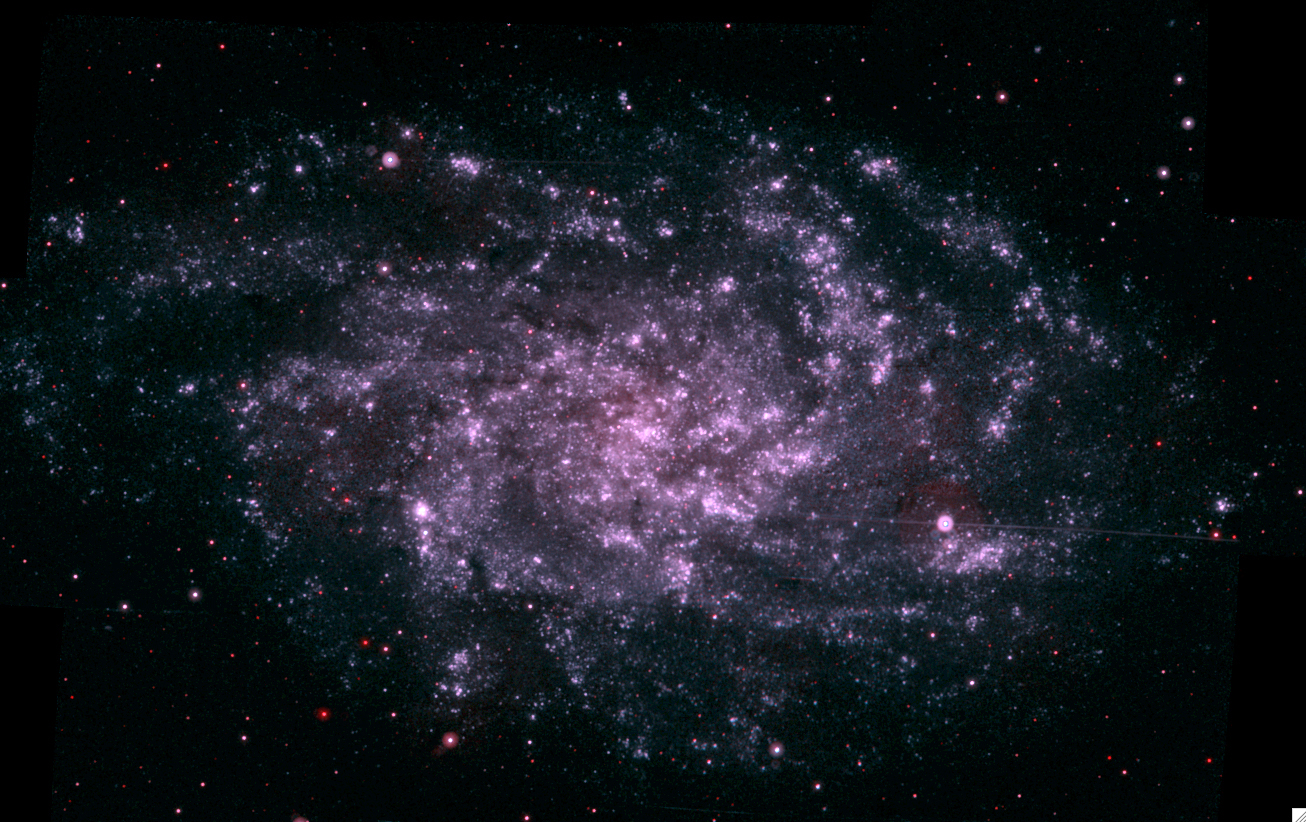

The Triangulum

NASA image release January 10, 2011 The Triangulum, located nearly 3 million light years from Earth, is another far galaxy where researchers have found diffuse interstellar bands (DIBs). The detailed observations needed to see DIBs along a straight line from Earth to an individual star in such a distant galaxy stretch the limits of even the largest telescopes.

Credit: NASA/Swift Science Team/Stefan Immler